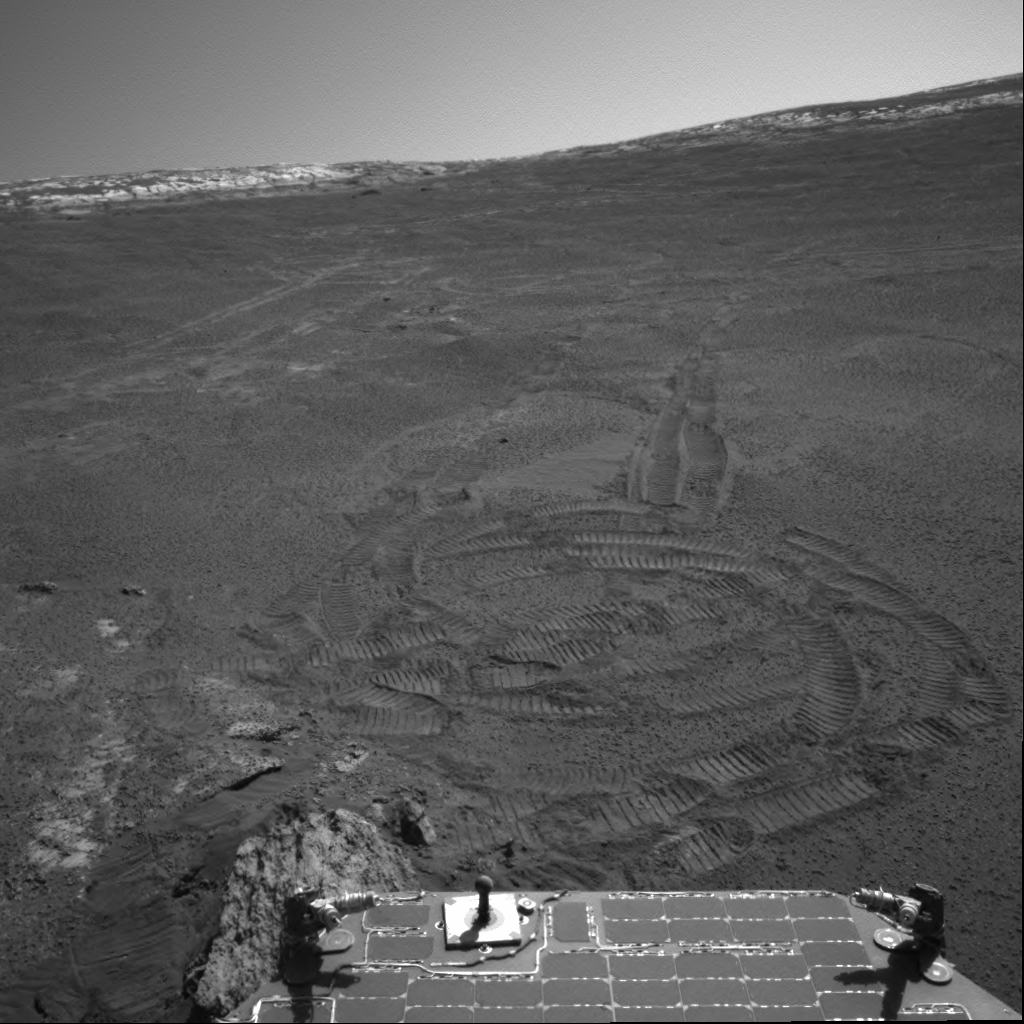

Slippery Slopes

The wheel tracks in this image are an artifact of the difficult terrain faced recently by NASA’s Mars Exploration Rover Opportunity deep inside “Endurance Crater.” Opportunity took the picture with its navigation camera on the rover’s 205th martian day, or sol (Aug. 21, 2004). On the preceding sol, to avoid a potentially hazardous rock target, the rover team changed routes. Steep slopes and lack of traction when driving in this terrain caused the rover to experience up to 50 percent slip during parts of its traverse. Opportunity ended up more than 50 centimeters (about 20 inches) downslope from the planned final position. Another shift in objective on sol 205 had Opportunity on the move again toward safer terrain. Analysis of the final drive showed the rover’s traction increasing during its latest moves.

Credit: NASA/JPL